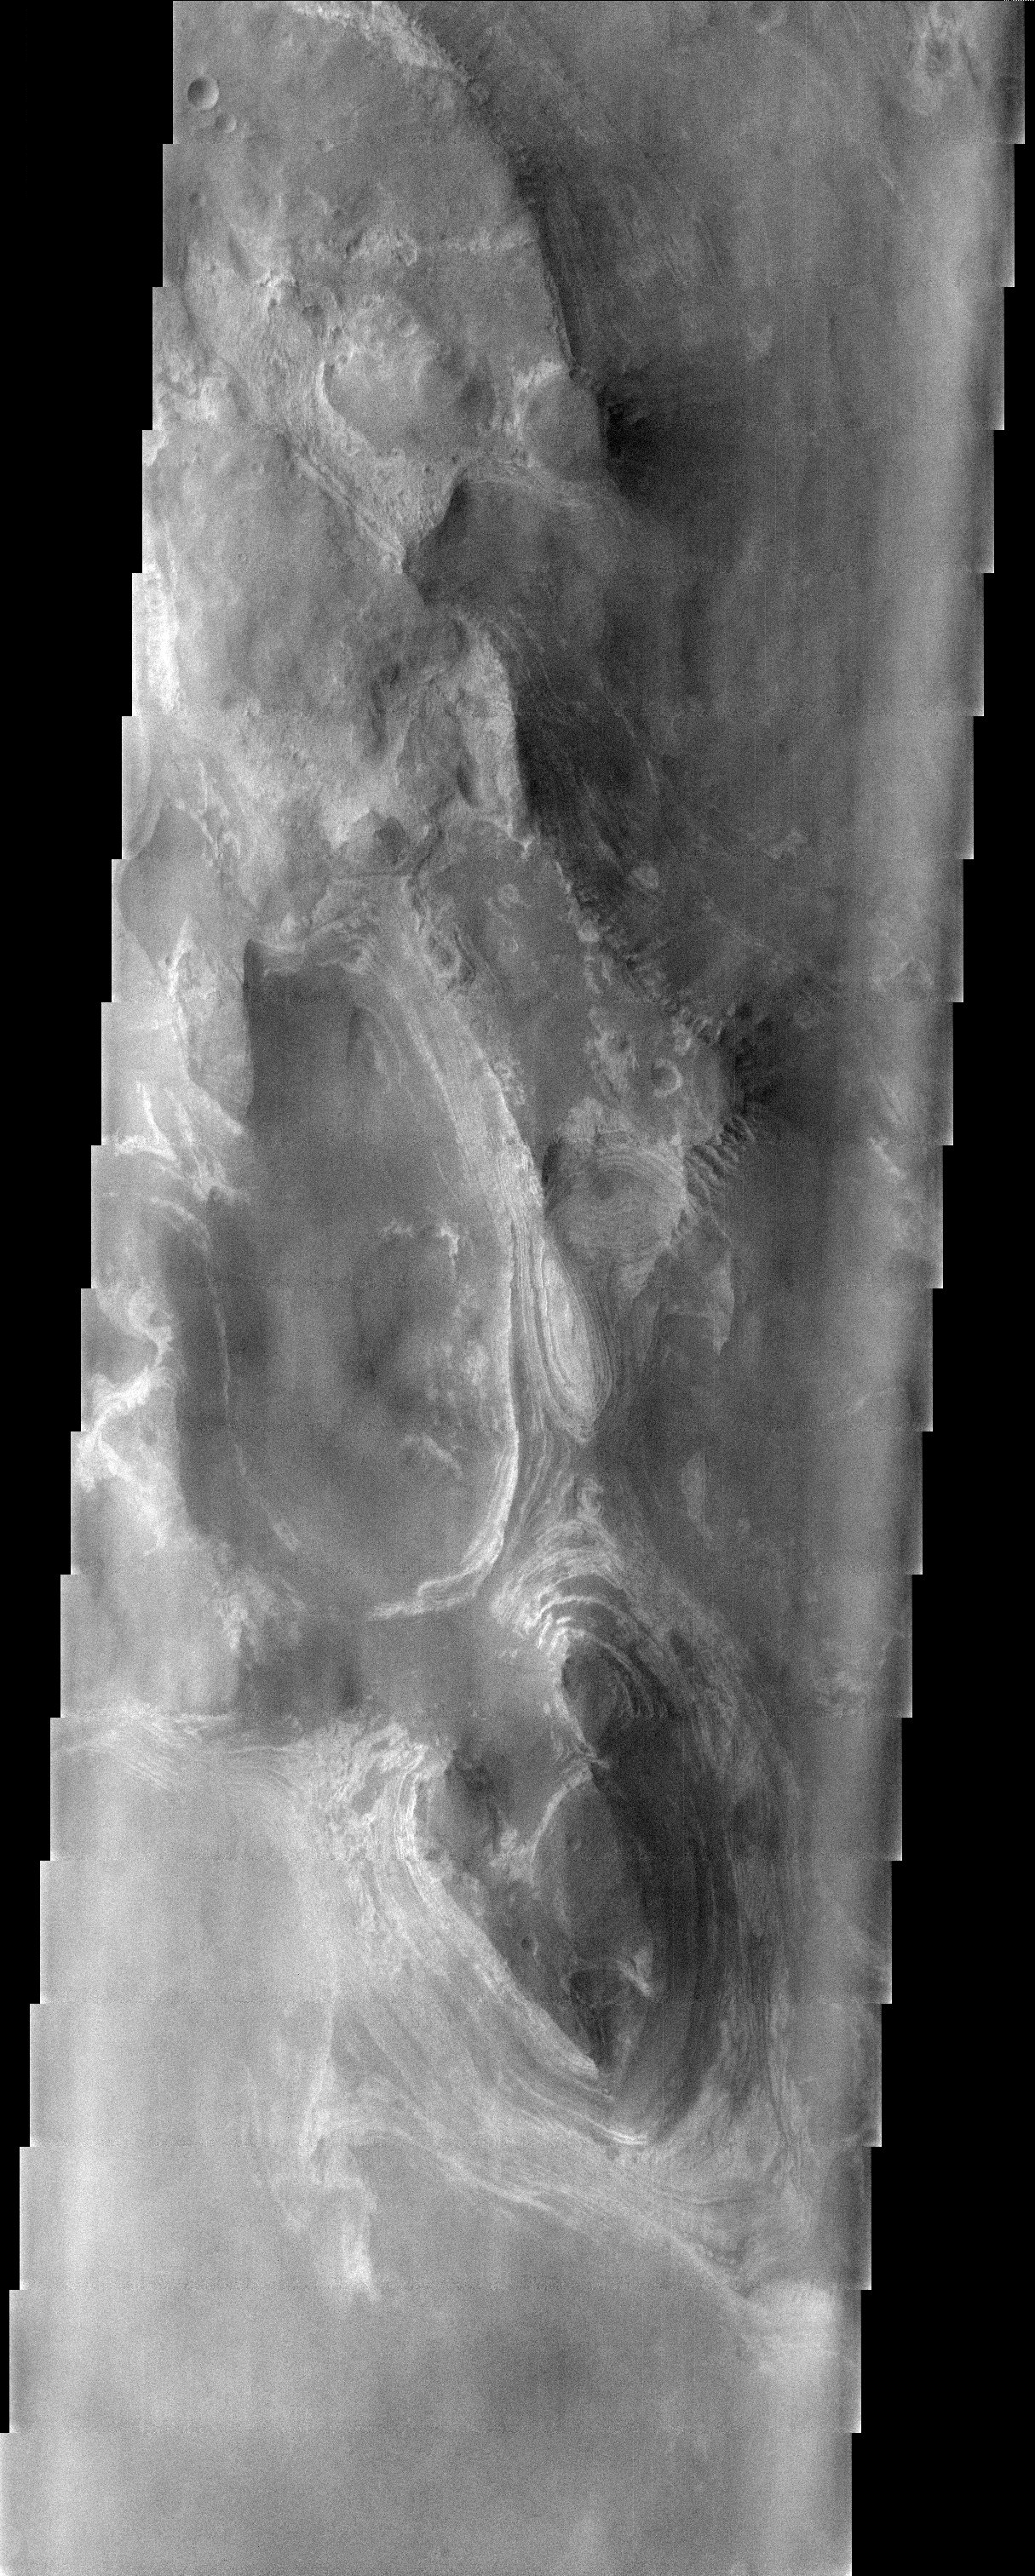

Layered Deposits in Terby Crater

This somewhat cloudy THEMIS visible image shows a stunning example of layered deposits in Terby crater, just north of the Hellas impact basin. Some researchers argue that layered terrain in craters were deposited by water. However, in some places, layered deposits will extend for up to a kilometer above the crater rim, leading others to conclude that they must be volcanic airfall deposits.

Note: this THEMIS visual image has not been radiometrically nor geometrically calibrated for this preliminary release. An empirical correction has been performed to remove instrumental effects. A linear shift has been applied in the cross-track and down-track direction to approximate spacecraft and planetary motion. Fully calibrated and geometrically projected images will be released through the Planetary Data System in accordance with Project policies at a later time.

NASA’s Jet Propulsion Laboratory manages the 2001 Mars Odyssey mission for NASA’s Office of Space Science, Washington, D.C. The Thermal Emission Imaging System (THEMIS) was developed by Arizona State University, Tempe, in collaboration with Raytheon Santa Barbara Remote Sensing. The THEMIS investigation is led by Dr. Philip Christensen at Arizona State University. Lockheed Martin Astronautics, Denver, is the prime contractor for the Odyssey project, and developed and built the orbiter. Mission operations are conducted jointly from Lockheed Martin and from JPL, a division of the California Institute of Technology in Pasadena.

Image information: VIS instrument. Latitude -27.3, Longitude 74.3 East (285.7 West). 19 meter/pixel resolution.

Credit: NASA/JPL/Arizona State University